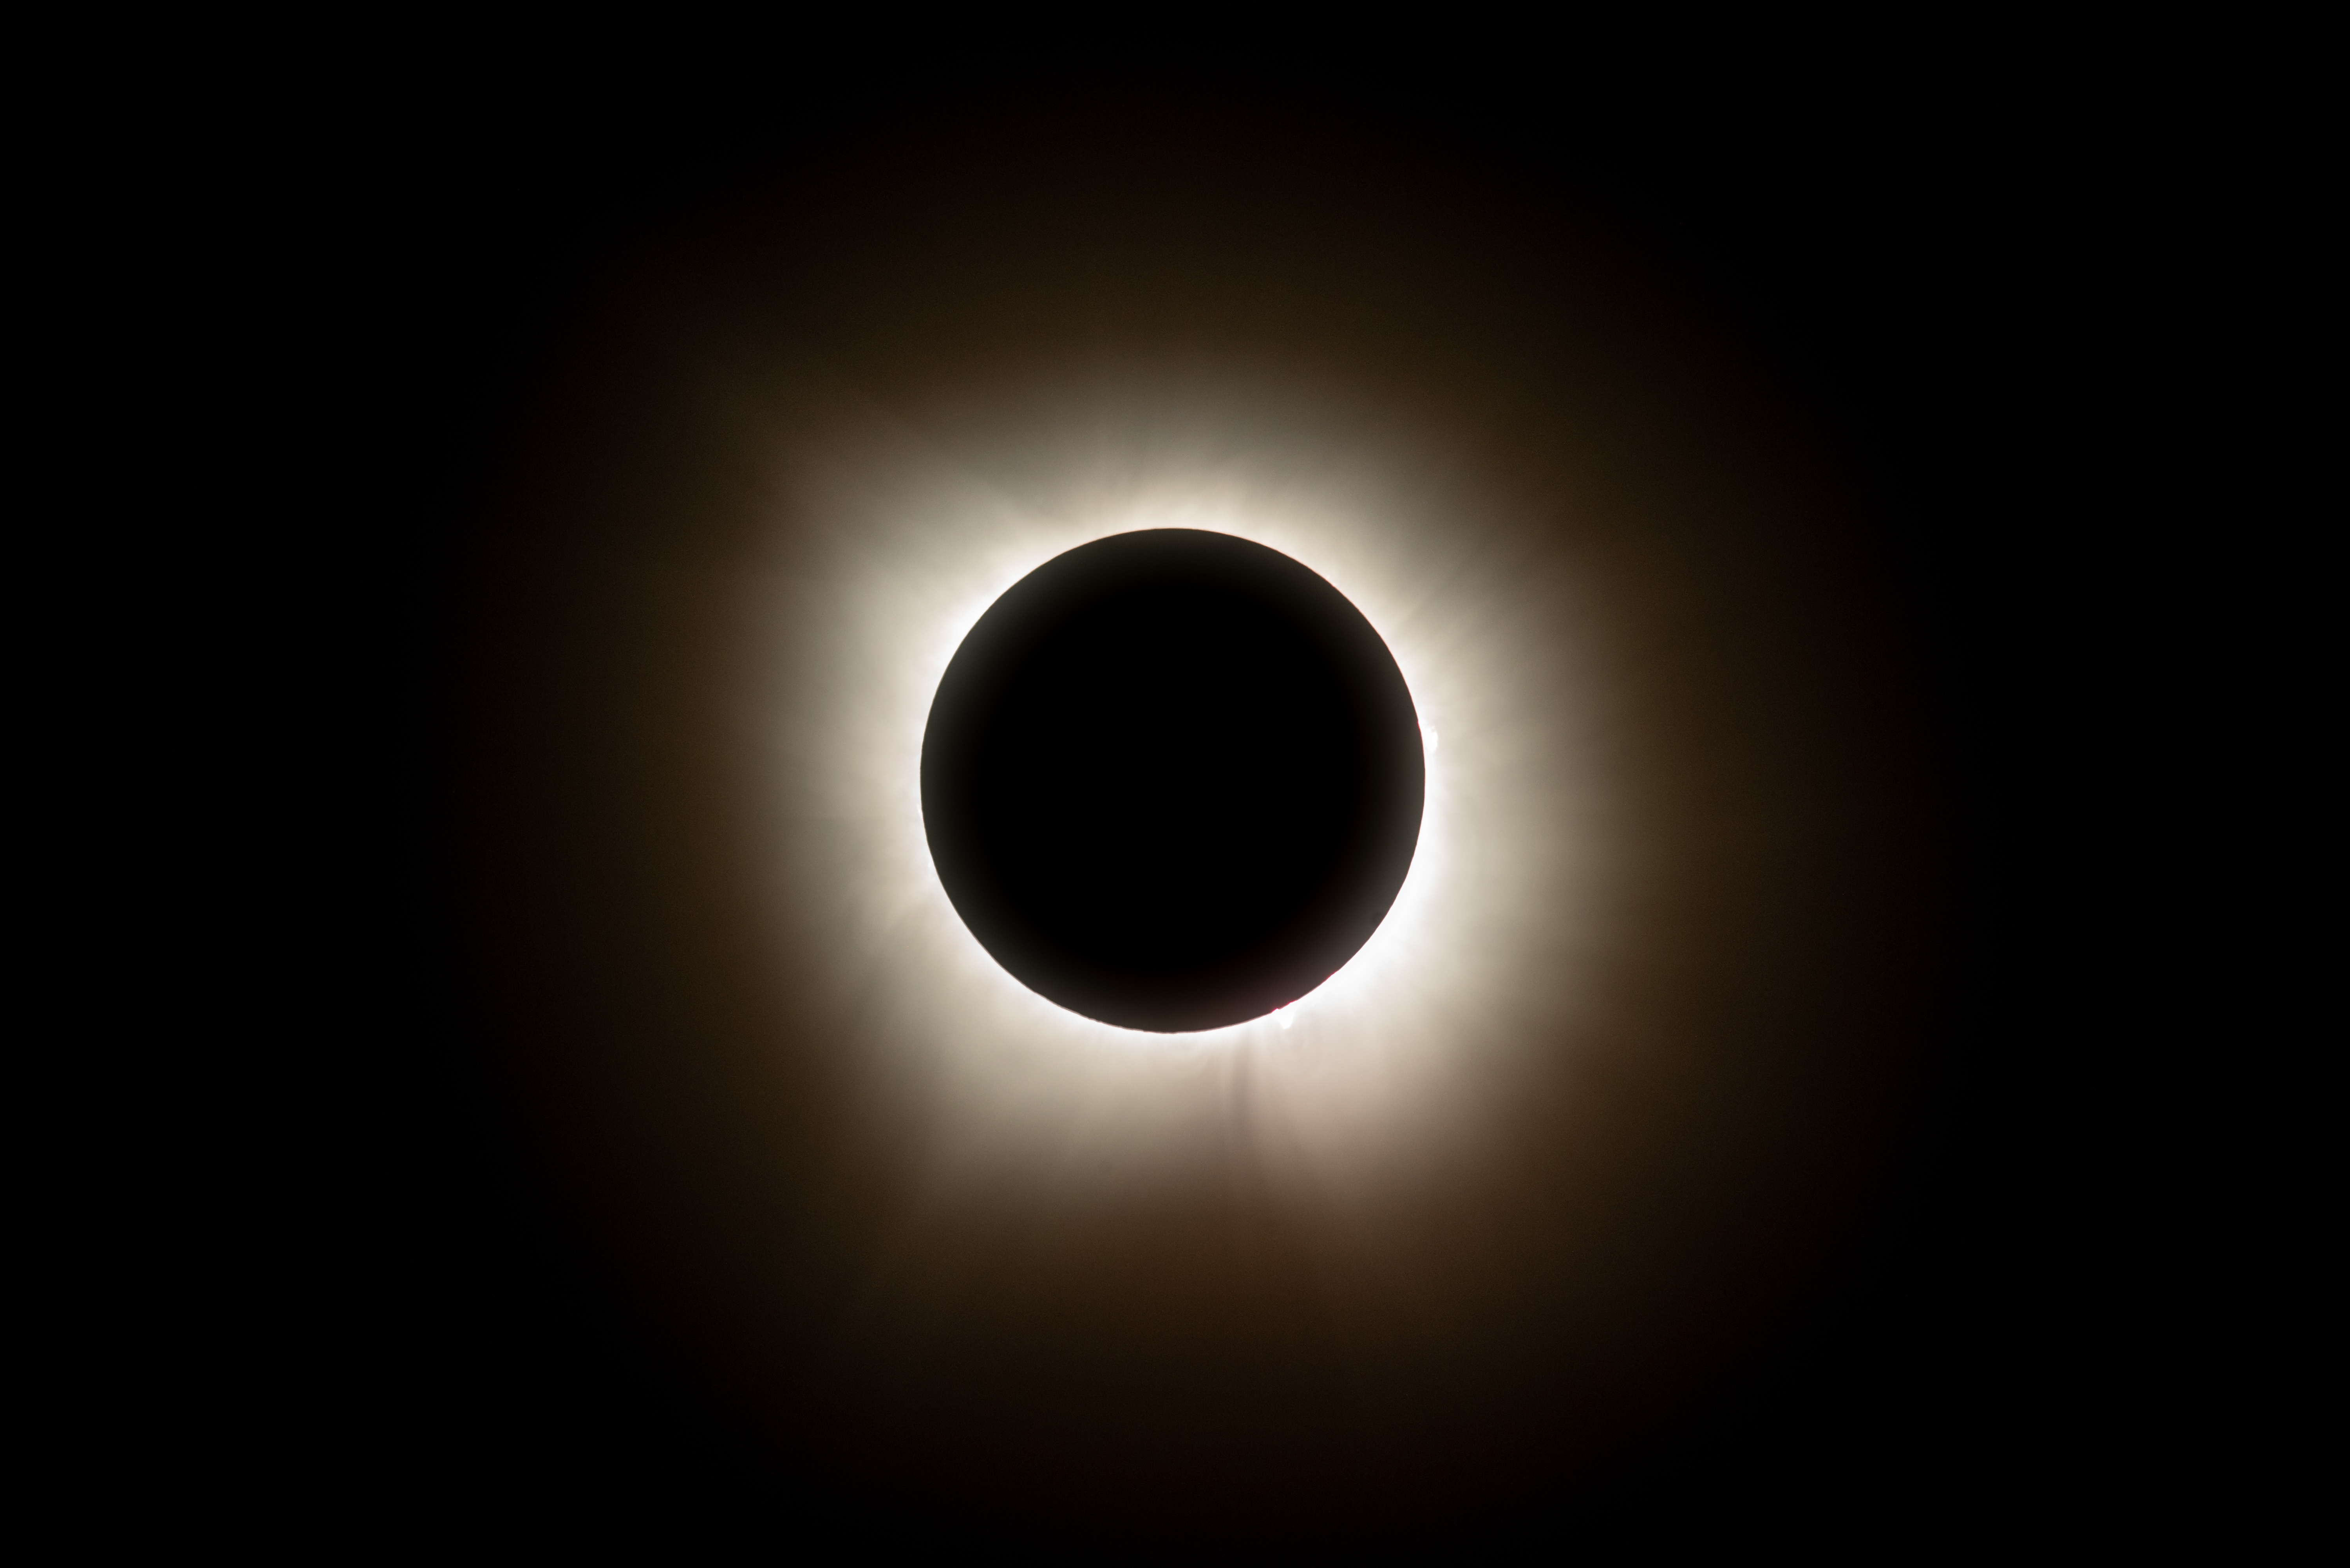

2024 Total Solar Eclipse

A total solar eclipse is seen from NASA's Glenn Research Center, Monday, April 8, 2024, in Cleveland, Ohio. A total solar eclipse swept across a narrow portion of the North American continent from Mexico’s Pacific coast to the Atlantic coast of Newfoundland, Canada. A partial solar eclipse was visible across the entire North American continent along with parts of Central America and Europe.

Credit: NASA/GRC/Jordan Salkin